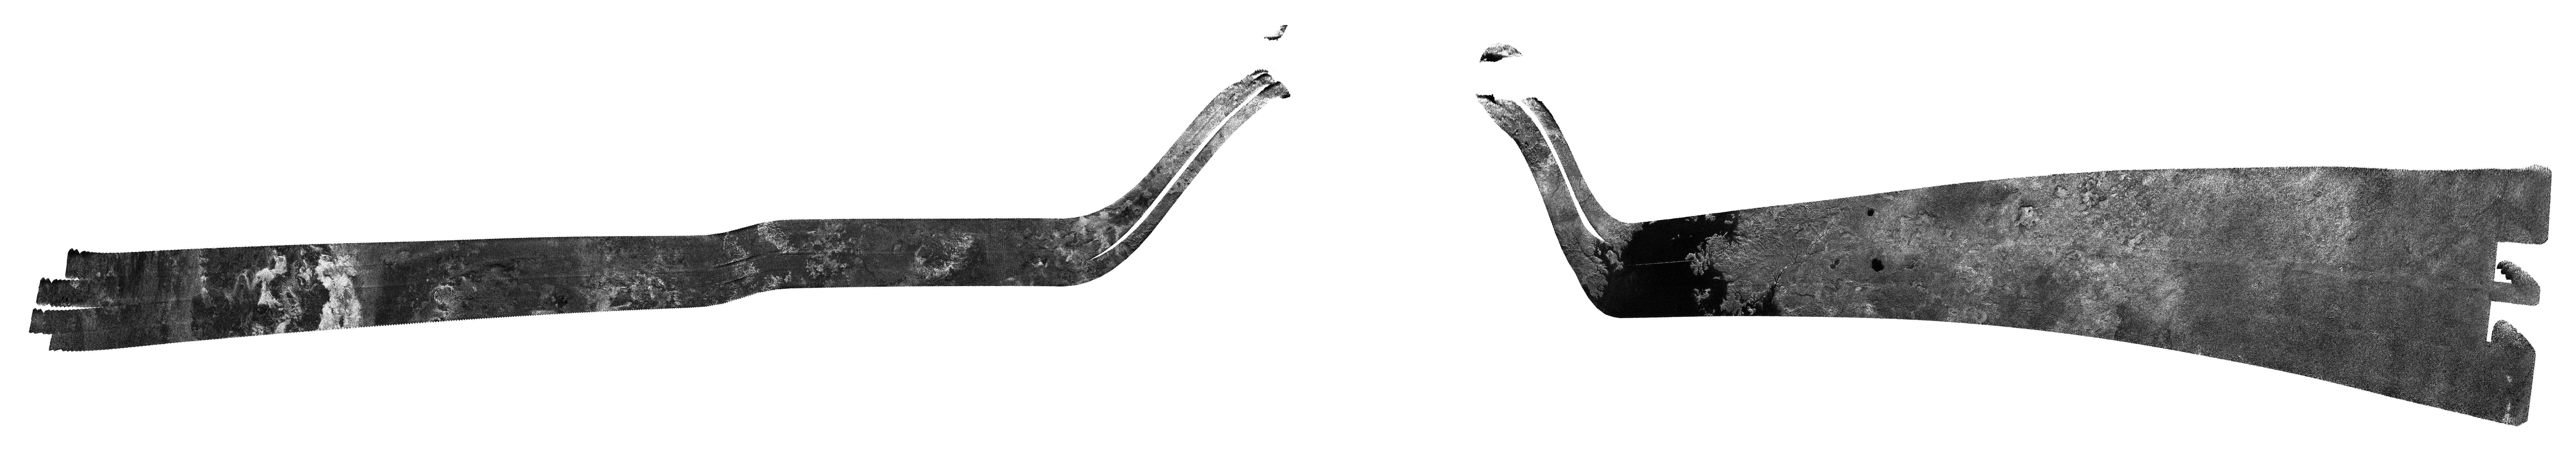

Cassini’s Final Titan Radar Swath

Figure 1

During its final targeted flyby of Titan on April 22, 2017, Cassini’s radar mapper got the mission’s last close look at the moon’s surface.

On this 127th targeted pass by Titan (unintuitively named “T-126”), the radar was used to take two images of the surface, shown at left and right. Both images are about 200 miles (300 kilometers) in width, from top to bottom. Objects appear bright when they are tilted toward the spacecraft or have rough surfaces; smooth areas appear dark.

At left are the same bright, hilly terrains and darker plains that Cassini imaged during its first radar pass of Titan, in 2004. Scientists do not see obvious evidence of changes in this terrain over the 13 years since the original observation.

At right, the radar looked once more for Titan’s mysterious “magic island” (PIA20021) in a portion of one of the large hydrocarbon seas, Ligeia Mare. No “island” feature was observed during this pass. Scientists continue to work on what the transient feature might have been, with waves and bubbles being two possibilities.

In between the two parts of its imaging observation, the radar instrument switched to altimetry mode, in order to make a first-ever (and last-ever) measurement of the depths of some of the lakes that dot the north polar region. For the measurements, the spacecraft pointed its antenna straight down at the surface and the radar measured the time delay between echoes from the lakes’ surface and bottom.

Figure 1 shows a graph of the depths measured for eight small lakes at top, aligned with a radar image of the same area taken on a previous Cassini flyby of Titan. Although these data are still preliminary, all eight lakes are thought to be about the same depth (about 100 meters, which is about 328 feet). Scientists do not yet know if the lakes are connected by an underground system analogous to a water table or aquifer, but this is a possibility under investigation.

The Cassini mission is a cooperative project of NASA, ESA (the European Space Agency) and the Italian Space Agency. The Jet Propulsion Laboratory, a division of Caltech in Pasadena, manages the mission for NASA’s Science Mission Directorate, Washington. The Cassini orbiter and its two onboard cameras were designed, developed and assembled at JPL. The imaging operations center is based at the Space Science Institute in Boulder, Colorado.

Credit: NASA/JPL-Caltech/Space Science Institute